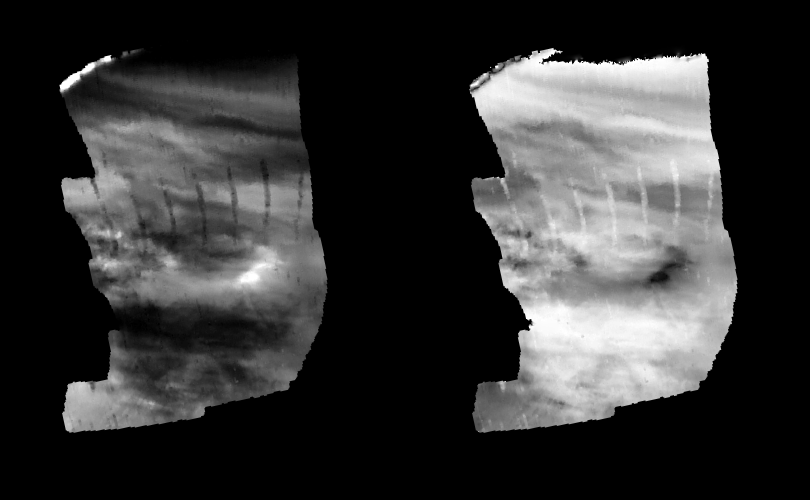

Venus – Lower-level Nightside Clouds As Seen By NIMS

These images are two versions of a near-infrared map of lower-level clouds on the night side of Venus, obtained by the Near Infrared Mapping Spectrometer aboard the Galileo spacecraft as it approached the planet February 10, 1990. Taken from an altitude of about 22,000 miles above the planet, at an infrared wavelength of 2.3 microns (about three times the longest wavelength visible to the human eye) the map shows an area of the turbulent, cloudy middle atmosphere some 30-33 miles above the surface, 6-10 miles below the visible cloudtops. With a spatial resolution of about 13 miles, this is the sharpest image ever obtained of the mid-level clouds of Venus. The image to the left shows the radiant heat from the lower atmosphere (about 400 degrees Fahrenheit) shining through the sulfuric acid clouds, which appear as much as 10 times darker than the bright gaps between clouds. This cloud layer is at about – 30 degrees Fahrenheit, at a pressure about 1/2 Earth’s atmospheric pressure. This high-resolution map covers a 40- degree-wide sector of the Northern Hemisphere. The several irregular vertical stripes are data dropouts. The right image, a modified negative, represents what scientists believe would be the visual appearance of this mid-level cloud deck in daylight, with the clouds reflecting sunlight instead of blocking out infrared from the hot planet and lower atmosphere. Near the equator, the clouds appear fluffy and blocky; farther north, they are stretched out into East-West filaments by winds estimated at more than 150 mph, while the poles are capped by thick clouds at this altitude. The Near Infrared Mapping Spectrometer (NIMS) on the Galileo spacecraft is a combined mapping (imaging) and spectral instrument. It can sense 408 contiguous wavelengths from 0.7 microns (deep red) to 5.2 microns, and can construct a map or image by mechanical scanning. It can spectroscopically analyze atmospheres and surfaces and construct thermal and chemical maps. Designed and operated by scientists and engineers at the Jet Propulsion Laboratory, NIMS involves 15 scientists in the U.S., England, and France. The Galileo Project is managed for NASA’s Office of Space Science and Applications by JPL; its mission is to study the planet Jupiter and its satellites and magnetosphere after multiple gravity-assist flybys at Venus and the Earth.

Credit: NASA/JPL